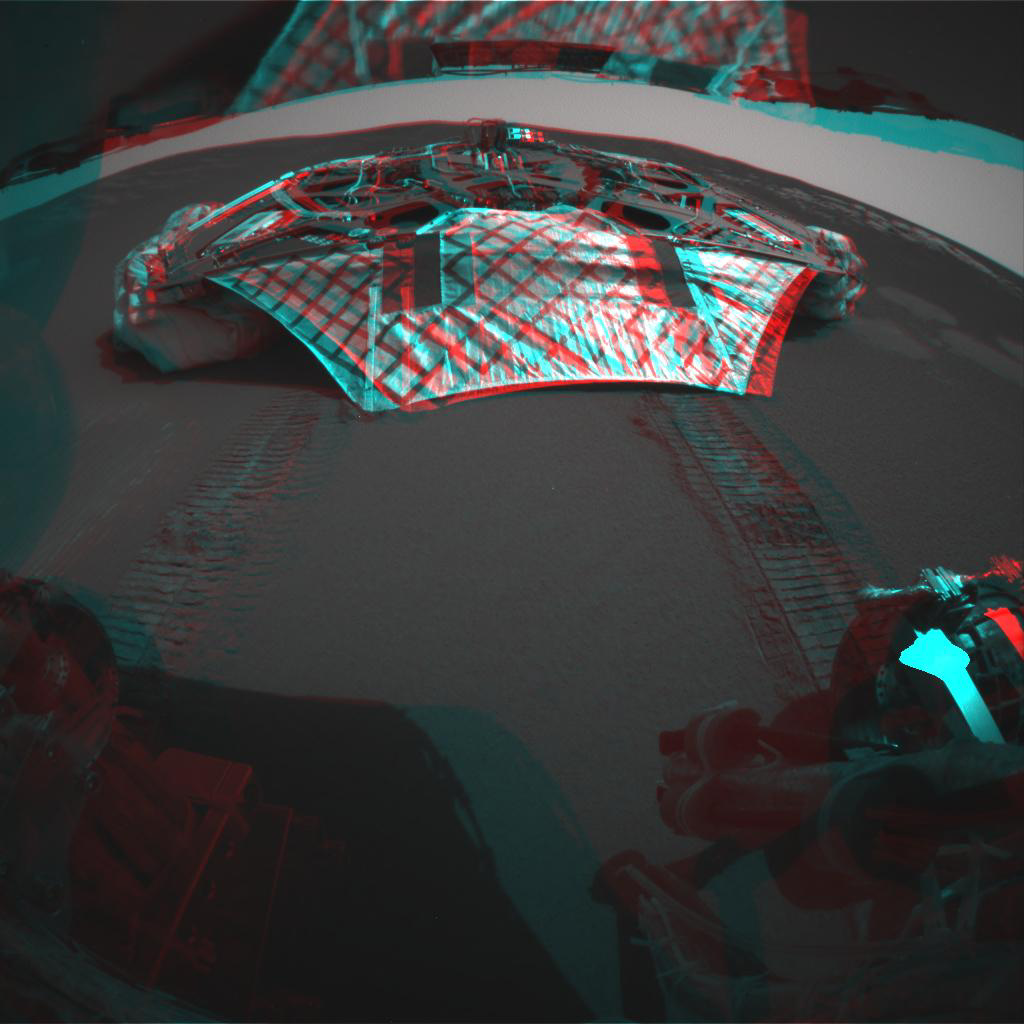

Vacant Lander in 3-D

This 3-D image captured by the Mars Exploration Rover Opportunity’s rear hazard-identification camera shows the now-empty lander that carried the rover 283 million miles to Meridiani Planum, Mars. Engineers received confirmation that Opportunity’s six wheels successfully rolled off the lander and onto martian soil at 3:01 a.m. PST, January 31, 2004, on the seventh martian day, or sol, of the mission. The rover is approximately 1 meter (3 feet) in front of the lander, facing north.

Credit: NASA/JPL